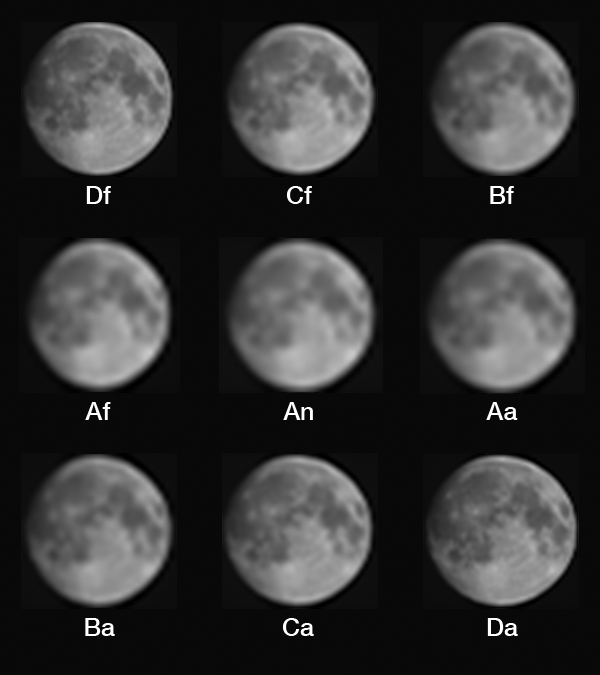

An Unusual View: MISR sees the Moon

The job of the Multiangle Imaging SpectroRadiometer (MISR) instrument on NASA’s Terra satellite is to view Earth. For more than 17 years, its nine cameras have stared downward 24 hours a day, faithfully collecting images used to study Earth’s surface and atmosphere. On August 5, however, MISR captured some very unusual data as the Terra satellite performed a backflip in space. This maneuver was performed to allow MISR and the other instruments on Terra to catch a glimpse of the Moon, something that has been done only once before, in 2003. Why task an elderly satellite with such a radical maneuver? Since we can be confident that the Moon’s brightness has remained very constant over the mission, MISR’s images of the Moon can be used as a check of the instrument’s calibration, allowing an independent verification of the procedures used to correct the images for any changes the cameras have experienced over their many years in space.

If changes in the cameras’ responses to light aren’t properly accounted for, the images captured by MISR would make it appear as if Earth were growing darker or lighter, which would throw off scientists’ efforts to characterize air pollution, cloud cover and Earth’s climate. Because of this, the MISR team uses several methods to calibrate the data, all of which involve imaging something with a known (or independently measured) brightness and correcting the images to match that brightness. Every month, MISR views two panels of a special material called Spectralon, which reflects sunlight in a very particular way, onboard the instrument. Periodically, this calibration is checked by a field team who measures the brightness of a flat, uniformly colored surface on Earth, usually a dry desert lakebed, as MISR flies overhead. The lunar maneuver offers a third opportunity to check the brightness calibration of MISR’s images.

While viewing Earth, MISR’s cameras are fixed at nine different angles, with one (called An) pointed straight down, four canted forwards (Af, Bf, Cf, and Df) and four angled backwards (Aa, Ba, Ca, and Da). The A, B, C, and D cameras have different focal lengths, with the most oblique (D) cameras having the longest focal lengths in order to preserve spatial resolution on the ground. During the lunar maneuver, however, the spacecraft rotated so that each camera saw the almost-full Moon straight on. This means that the different focal lengths produce images with different resolutions. The D cameras produce the sharpest images. These grayscale images were made with raw data from the red spectral band of each camera. Because the spacecraft is constantly rotating while these images were taken, the images are “smeared” in the vertical direction, producing an oval-shaped Moon. These have been corrected to restore the Moon to its true circular shape.

MISR was built and is managed by NASA’s Jet Propulsion Laboratory, Pasadena, California, for NASA’s Science Mission Directorate, Washington, D.C. The Terra spacecraft is managed by NASA’s Goddard Space Flight Center, Greenbelt, Maryland. The MISR data were obtained from the NASA Langley Research Center Atmospheric Science Data Center, Hampton, Virginia. JPL is a division of Caltech in Pasadena.

Credit: NASA/GSFC/LaRC/JPL, MISR Team